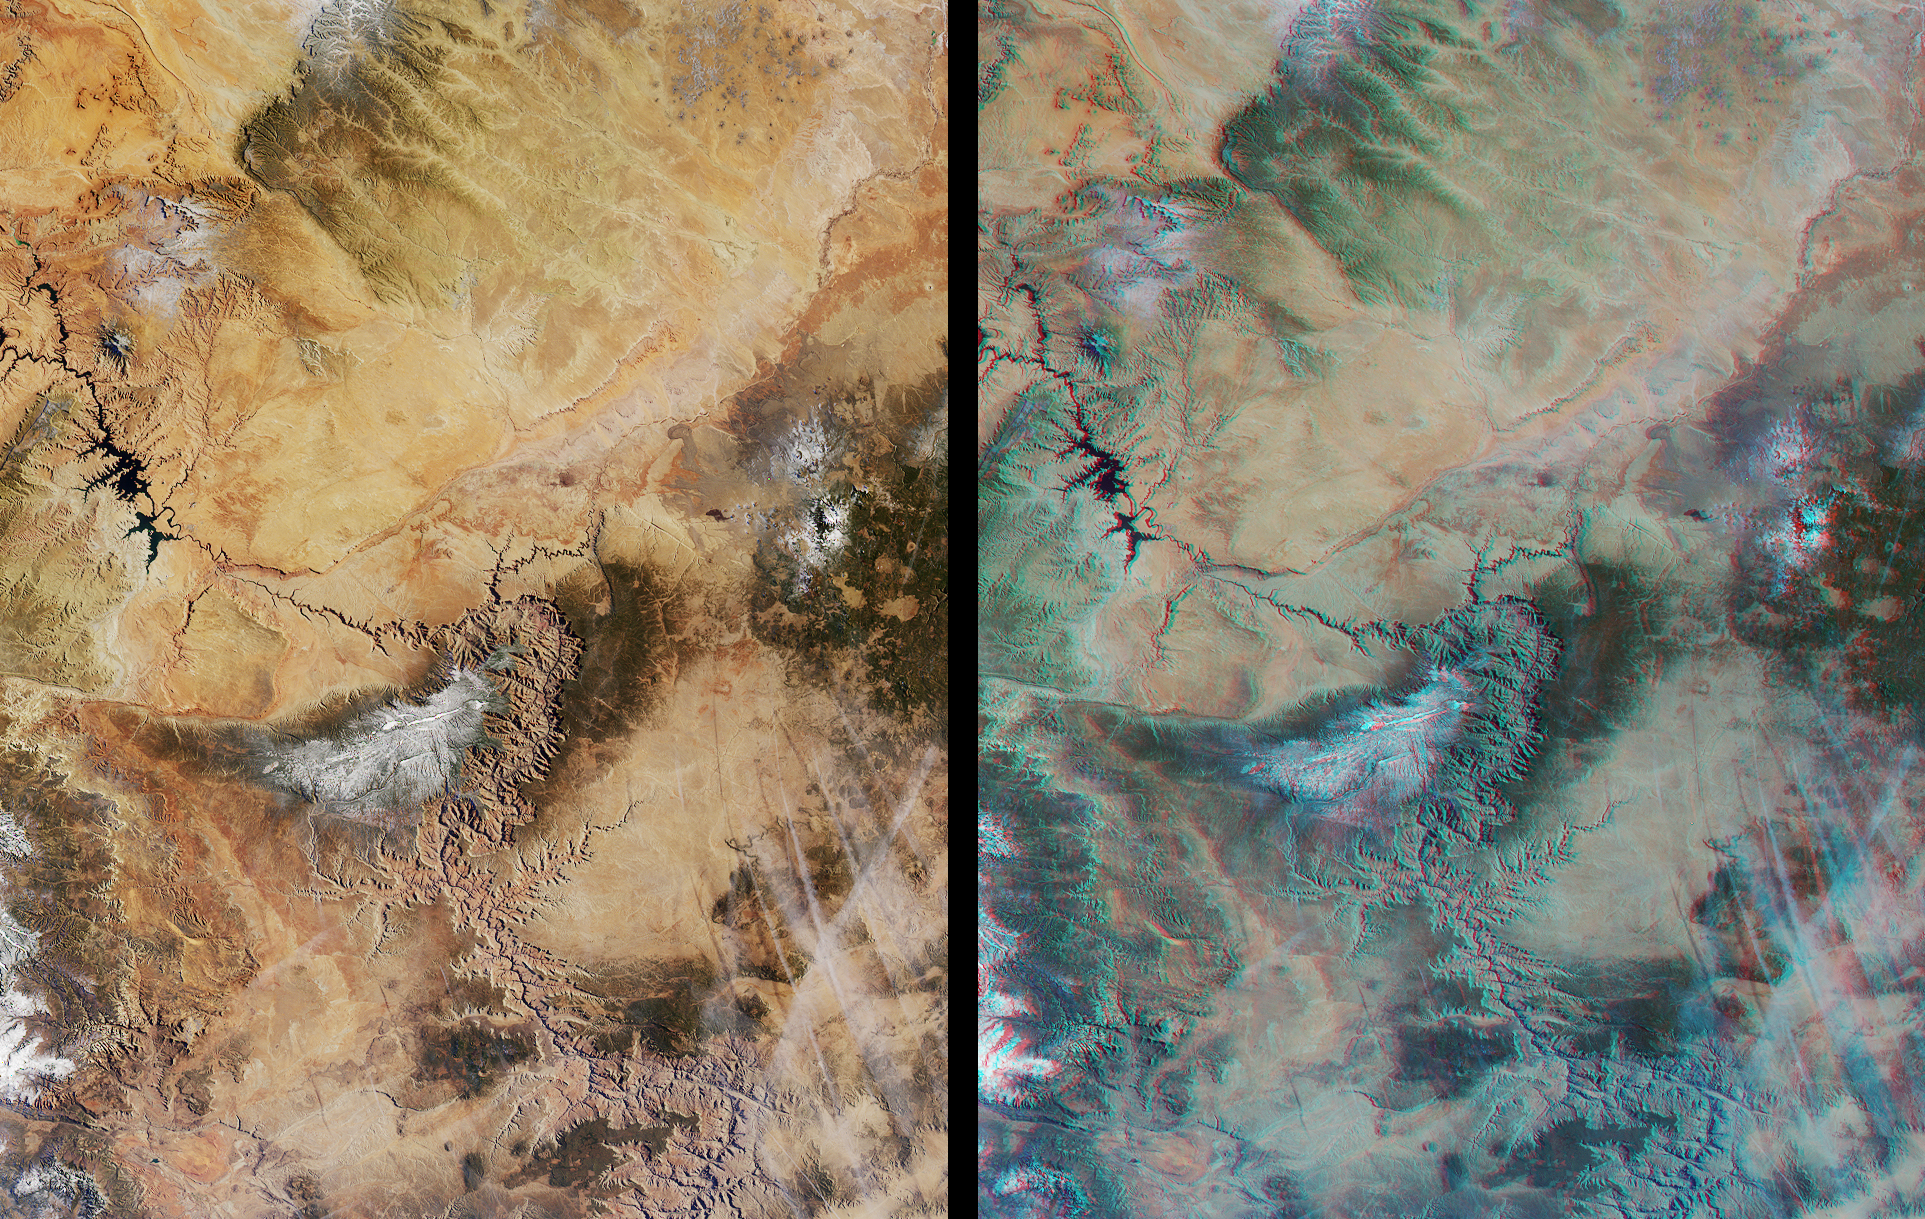

The Grand Canyon

Northern Arizona and the Grand Canyon are captured in this pair of MISR images from December 31, 2000 (Terra orbit 5525). The left-hand image is a true color view from the nadir (vertical) camera. The right-hand image is a stereo composite generated using data from MISR’s vertical and 46-degree-forward cameras. Viewing the stereo image in 3-D requires the use of red/blue glasses with the red filter placed over your left eye. To facilitate stereo viewing, the images have been oriented with north at the left.

In addition to the Grand Canyon itself, which is visible in the western (lower) half of the images, other landmarks include Lake Powell, on the left, and Humphreys Peak and Sunset Crater National Monument on the right. Meteor Crater appears as a small dark depression with a brighter rim, and is just visible along the upper right-hand edge. Can you find it?

MISR was built and is managed by NASA’s Jet Propulsion Laboratory, Pasadena, CA, for NASA’s Office of Earth Science, Washington, DC. The Terra satellite is managed by NASA’s Goddard Space Flight Center, Greenbelt, MD. JPL is a division of the California Institute of Technology.

Credit: NASA/GSFC/LaRC/JPL, MISR Team